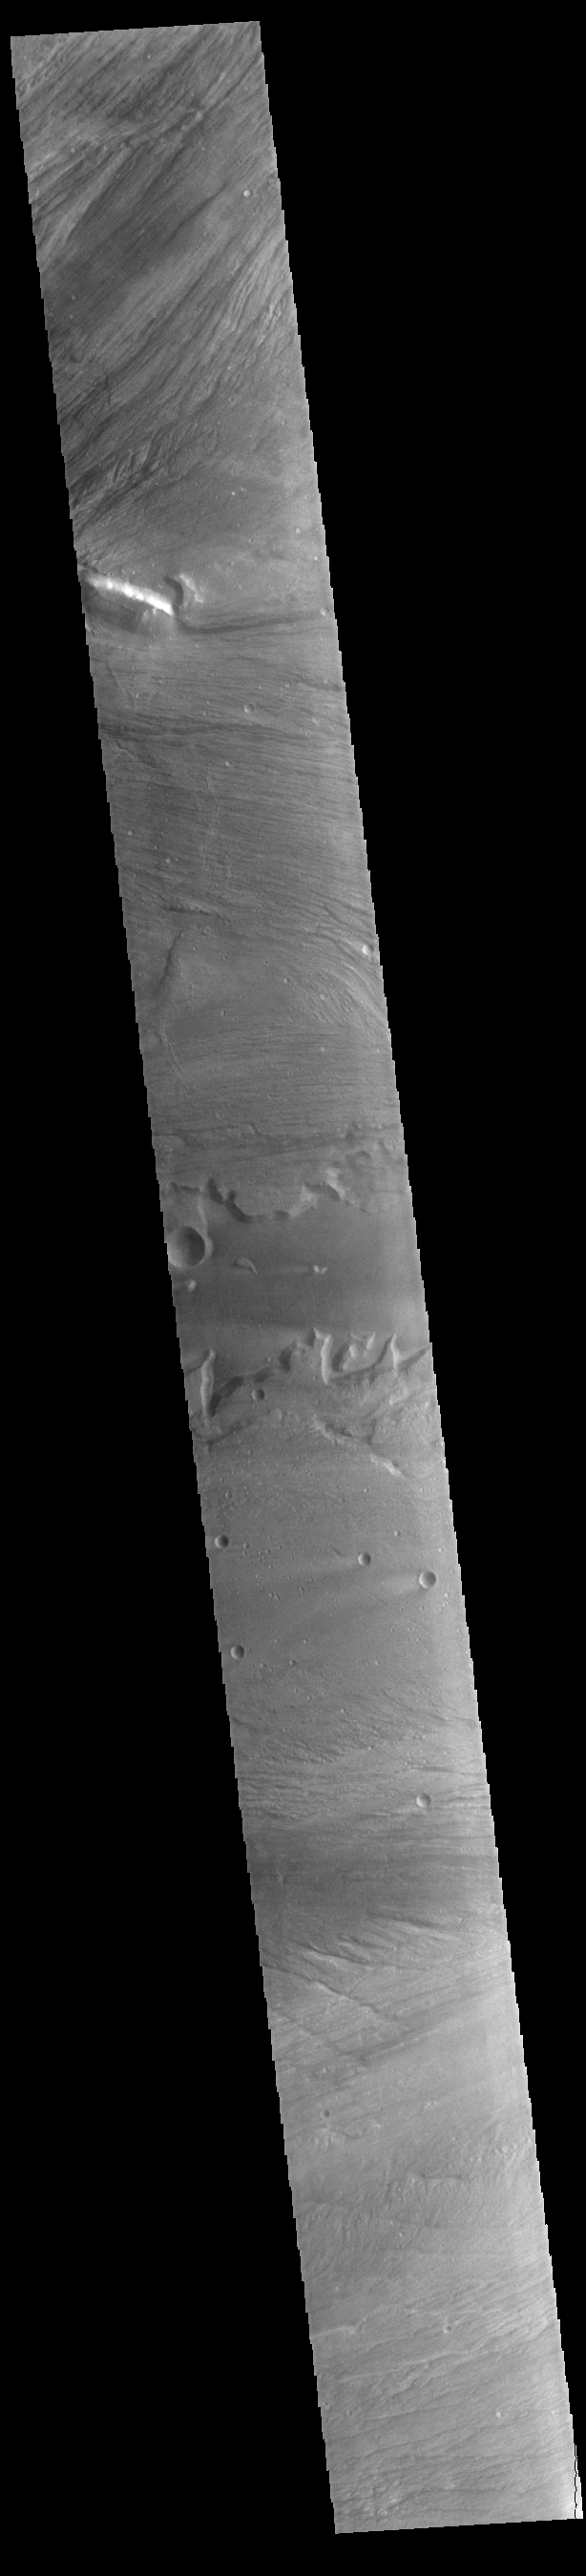

Kasei Valles

Today’s VIS image shows a portion of Kasei Valles. Kasei Valles is one of the largest outflow channel systems on Mars, in places up to 482 km (300 miles) wide and 1580 km (982 miles) long. For comparison, the Grand Canyon in Arizona is is only 29 km (18 miles) at its widest and only 446 km (277 miles) long. Kasei Valles flows eastward through Lunae Planum and empties into Chryse Planitia.

Credit: NASA/JPL-Caltech/ASU